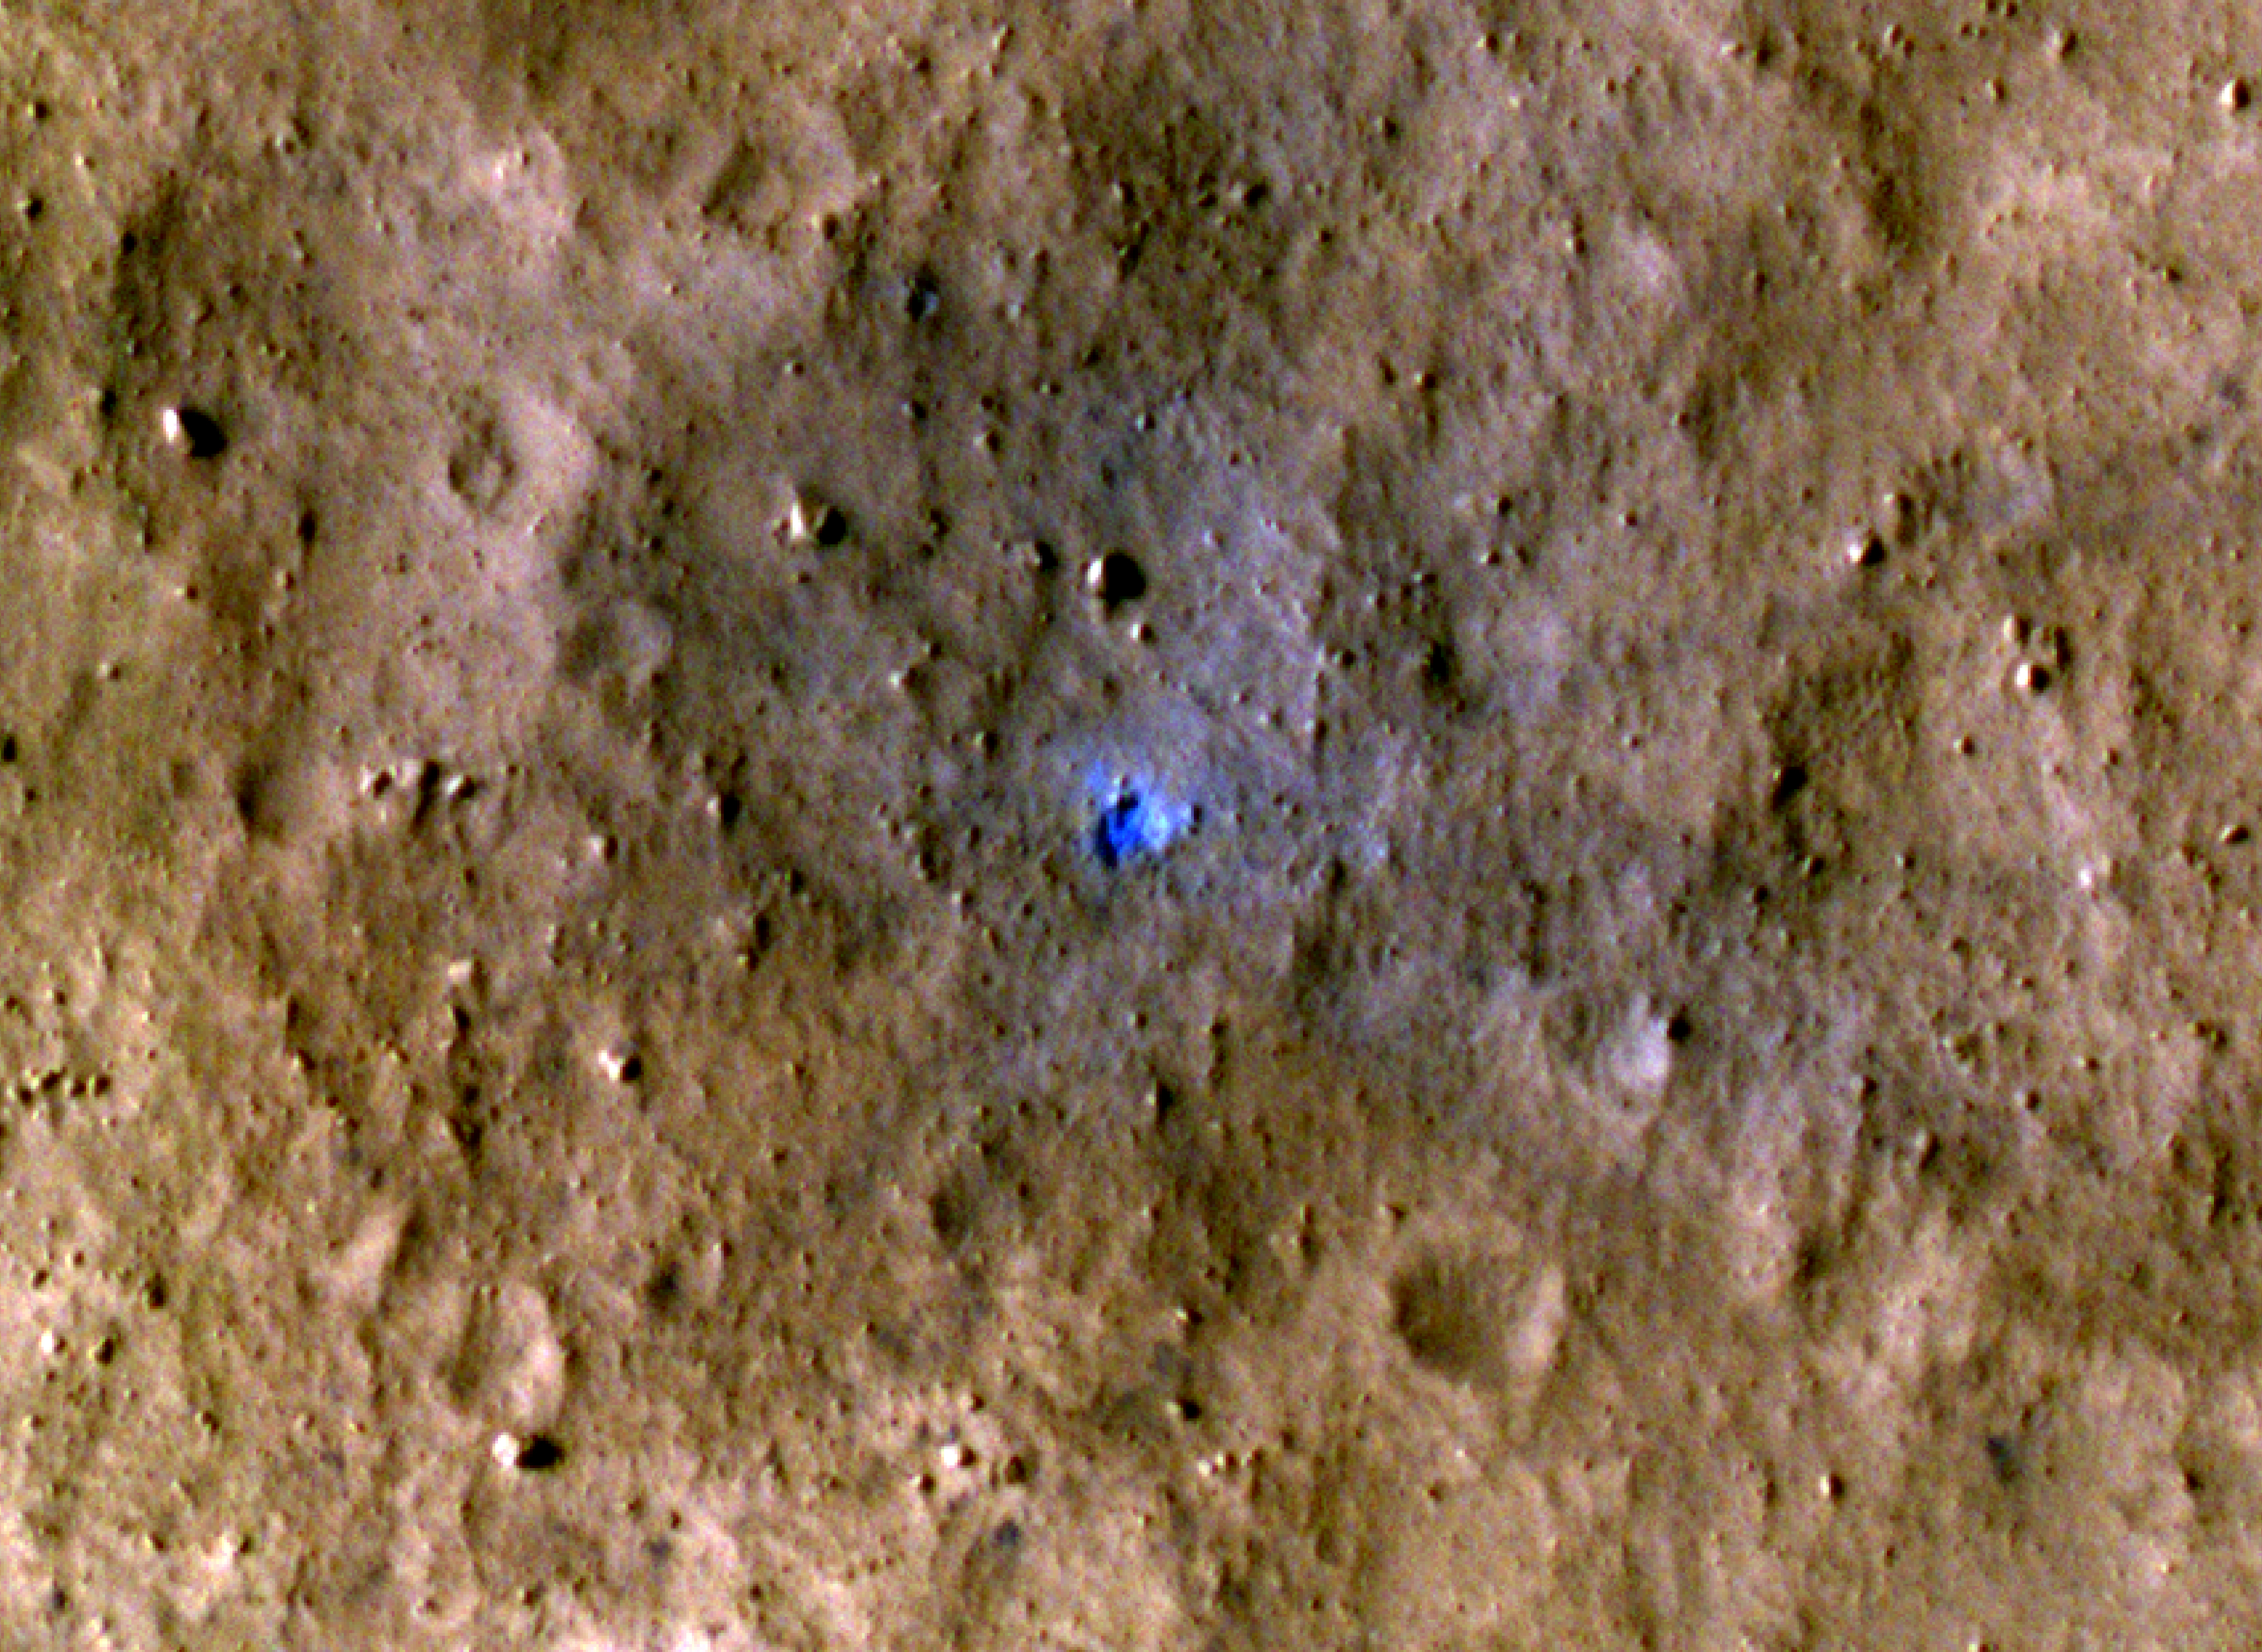

InSight-Detected Impact in August 2021

NASA’s Mars Reconnaissance Orbiter captured this image of a meteoroid impact that was first detected by the agency’s InSight lander using its seismometer. This crater was formed on Aug. 30, 2021.

MRO’s High Resolution Imaging Science Experiment (HiRISE) camera captured this scene in color. The ground is not actually blue; this enhanced-color image highlights certain hues in the scene to make details more visible to the human eye – in this case, dust and soil disturbed by the impact.

NASA’s Jet Propulsion Laboratory in Southern California manages both InSight and MRO for the agency’s Science Mission Directorate in Washington. The University of Arizona, in Tucson, operates HiRISE, which was built by Ball Aerospace & Technologies Corp., in Boulder, Colorado.

InSight is part of NASA’s Discovery Program, managed by the agency’s Marshall Space Flight Center in Huntsville, Alabama. Lockheed Martin Space in Denver built the InSight spacecraft, including its cruise stage and lander, and supports spacecraft operations for the mission.

A number of European partners, including France’s Centre National d’Études Spatiales (CNES) and the German Aerospace Center (DLR), are supporting the InSight mission. CNES provided the Seismic Experiment for Interior Structure (SEIS) instrument to NASA, with the principal investigator at IPGP (Institut de Physique du Globe de Paris). Significant contributions for SEIS came from IPGP; the Max Planck Institute for Solar System Research (MPS) in Germany; the Swiss Federal Institute of Technology (ETH Zurich) in Switzerland; Imperial College London and Oxford University in the United Kingdom; and JPL. DLR provided the Heat Flow and Physical Properties Package (HP3) instrument, with significant contributions from the Space Research Center (CBK) of the Polish Academy of Sciences and Astronika in Poland. Spain’s Centro de Astrobiología (CAB) supplied the temperature and wind sensors.

Credit: NASA/JPL-Caltech/University of Arizona